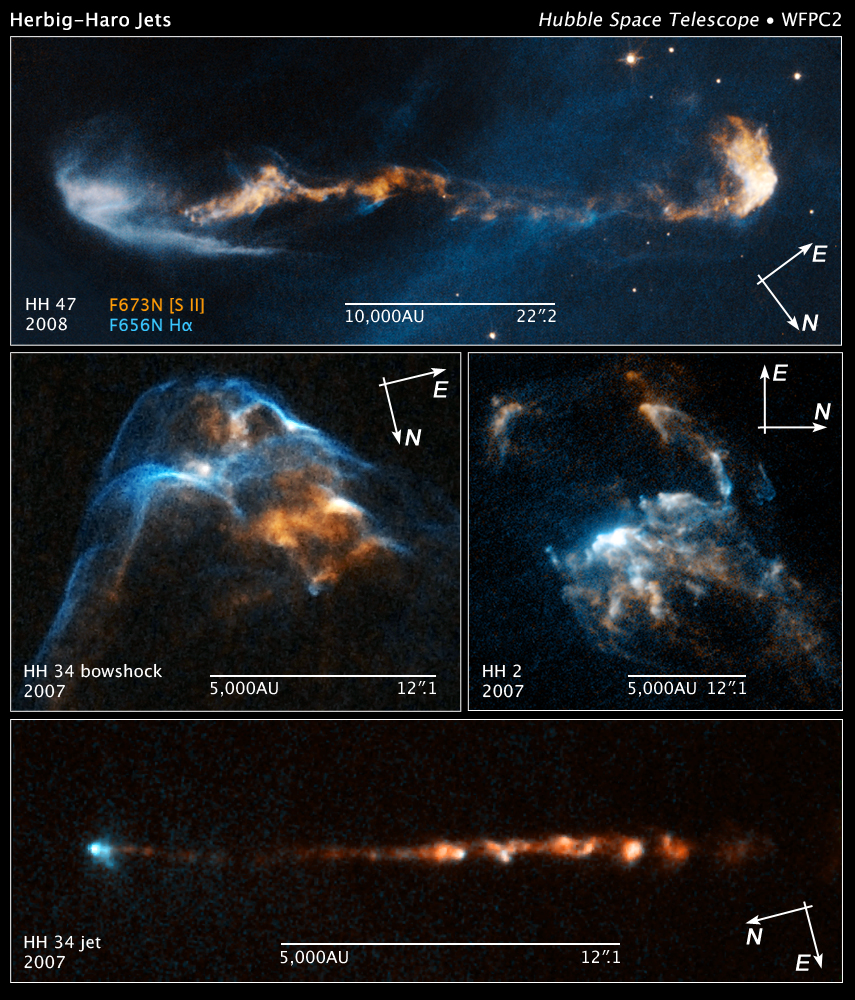

Compass and Scale Image of Stellar Jets

Object Name: HH 47, HH 34, HH 2
Object Description: Herbig-Haro Objects
Instrument: HST/WFPC2
Filters: F656N (H-alpha) and F673N ([S II])

This image is a composite of separate exposures acquired by the WFPC2 instrument on HST. The color results from assigning different hues (colors) to each monochromatic (grayscale) image associated with an individual filter. In this case, the assigned colors are: Cyan: F656N (H-alpha) Orange: F673N ([S II])

Credit: Illustration: NASA, ESA, and Z. Levay (STScI); Science: NASA, ESA, and P. Hartigan (Rice University)